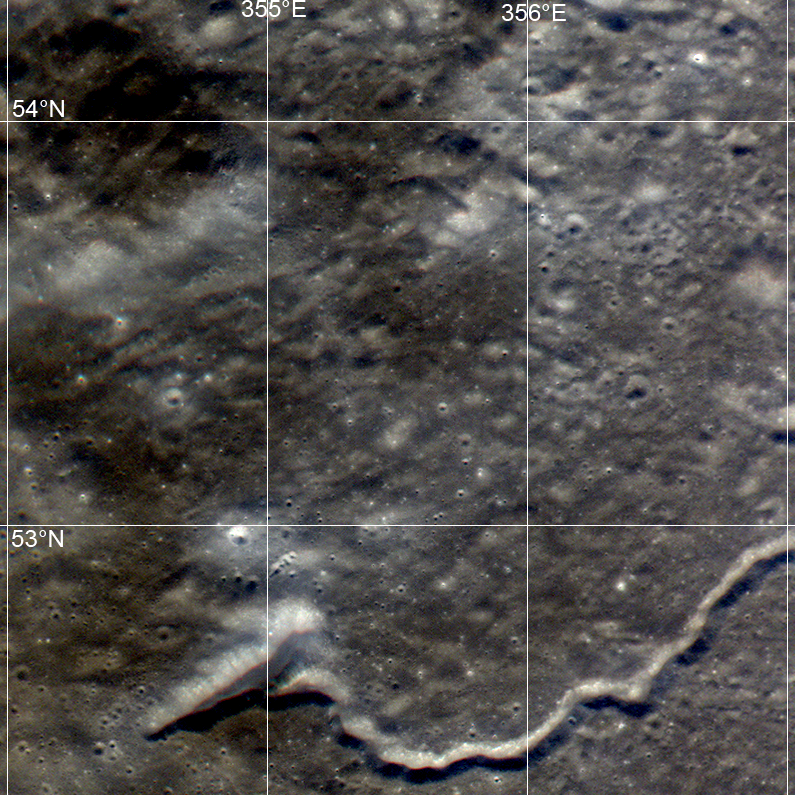

Plato Crater

The Constellation Program region of interest northwest of Plato crater exhibits a wide variety of geologic features. LROC WAC frame M109269483CE; 695 nm in red, 567 nm in green, 415 nm in blue.

NASA’s Goddard Space Flight Center built and manages the mission for the Exploration Systems Mission Directorate at NASA Headquarters in Washington. The Lunar Reconnaissance Orbiter Camera was designed to acquire data for landing site certification and to conduct polar illumination studies and global mapping. Operated by Arizona State University, the LROC facility is part of the School of Earth and Space Exploration (SESE). LROC consists of a pair of narrow-angle cameras (NAC) and a single wide-angle camera (WAC). The mission is expected to return over 70 terabytes of image data.

Credit: NASA/GSFC/Arizona State University